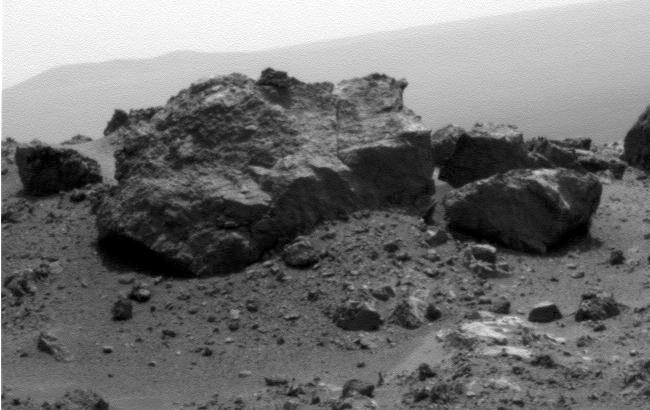

‘Ridout’ Rock on Rim of Odyssey Crater

NASA’s Mars Exploration Rover Opportunity looked across a small crater on the rim of a much larger crater to capture this raw image from its panoramic camera during the rover’s 2,685th Martian day, or sol, of work on Mars (Aug. 13, 2011).

Opportunity had arrived at the western rim of 13-mile-diameter (21-kilometer-diameter) Endeavour crater four days earlier. A portion of the northeastern rim of Endeavour forms the distant horizon in this view. A crater about 66 feet (20 meters) in diameter is on the Endeavour rim near Opportunity’s arrival point. From a position south of Odyssey, this view is dominated by a rock informally named “Ridout” on the northeastern rim of Odyssey. The rock is roughly the same size as the rover, which is 4.9 feet (1.5 meters) long.

Credit: NASA/JPL-Caltech/Cornell/ASU